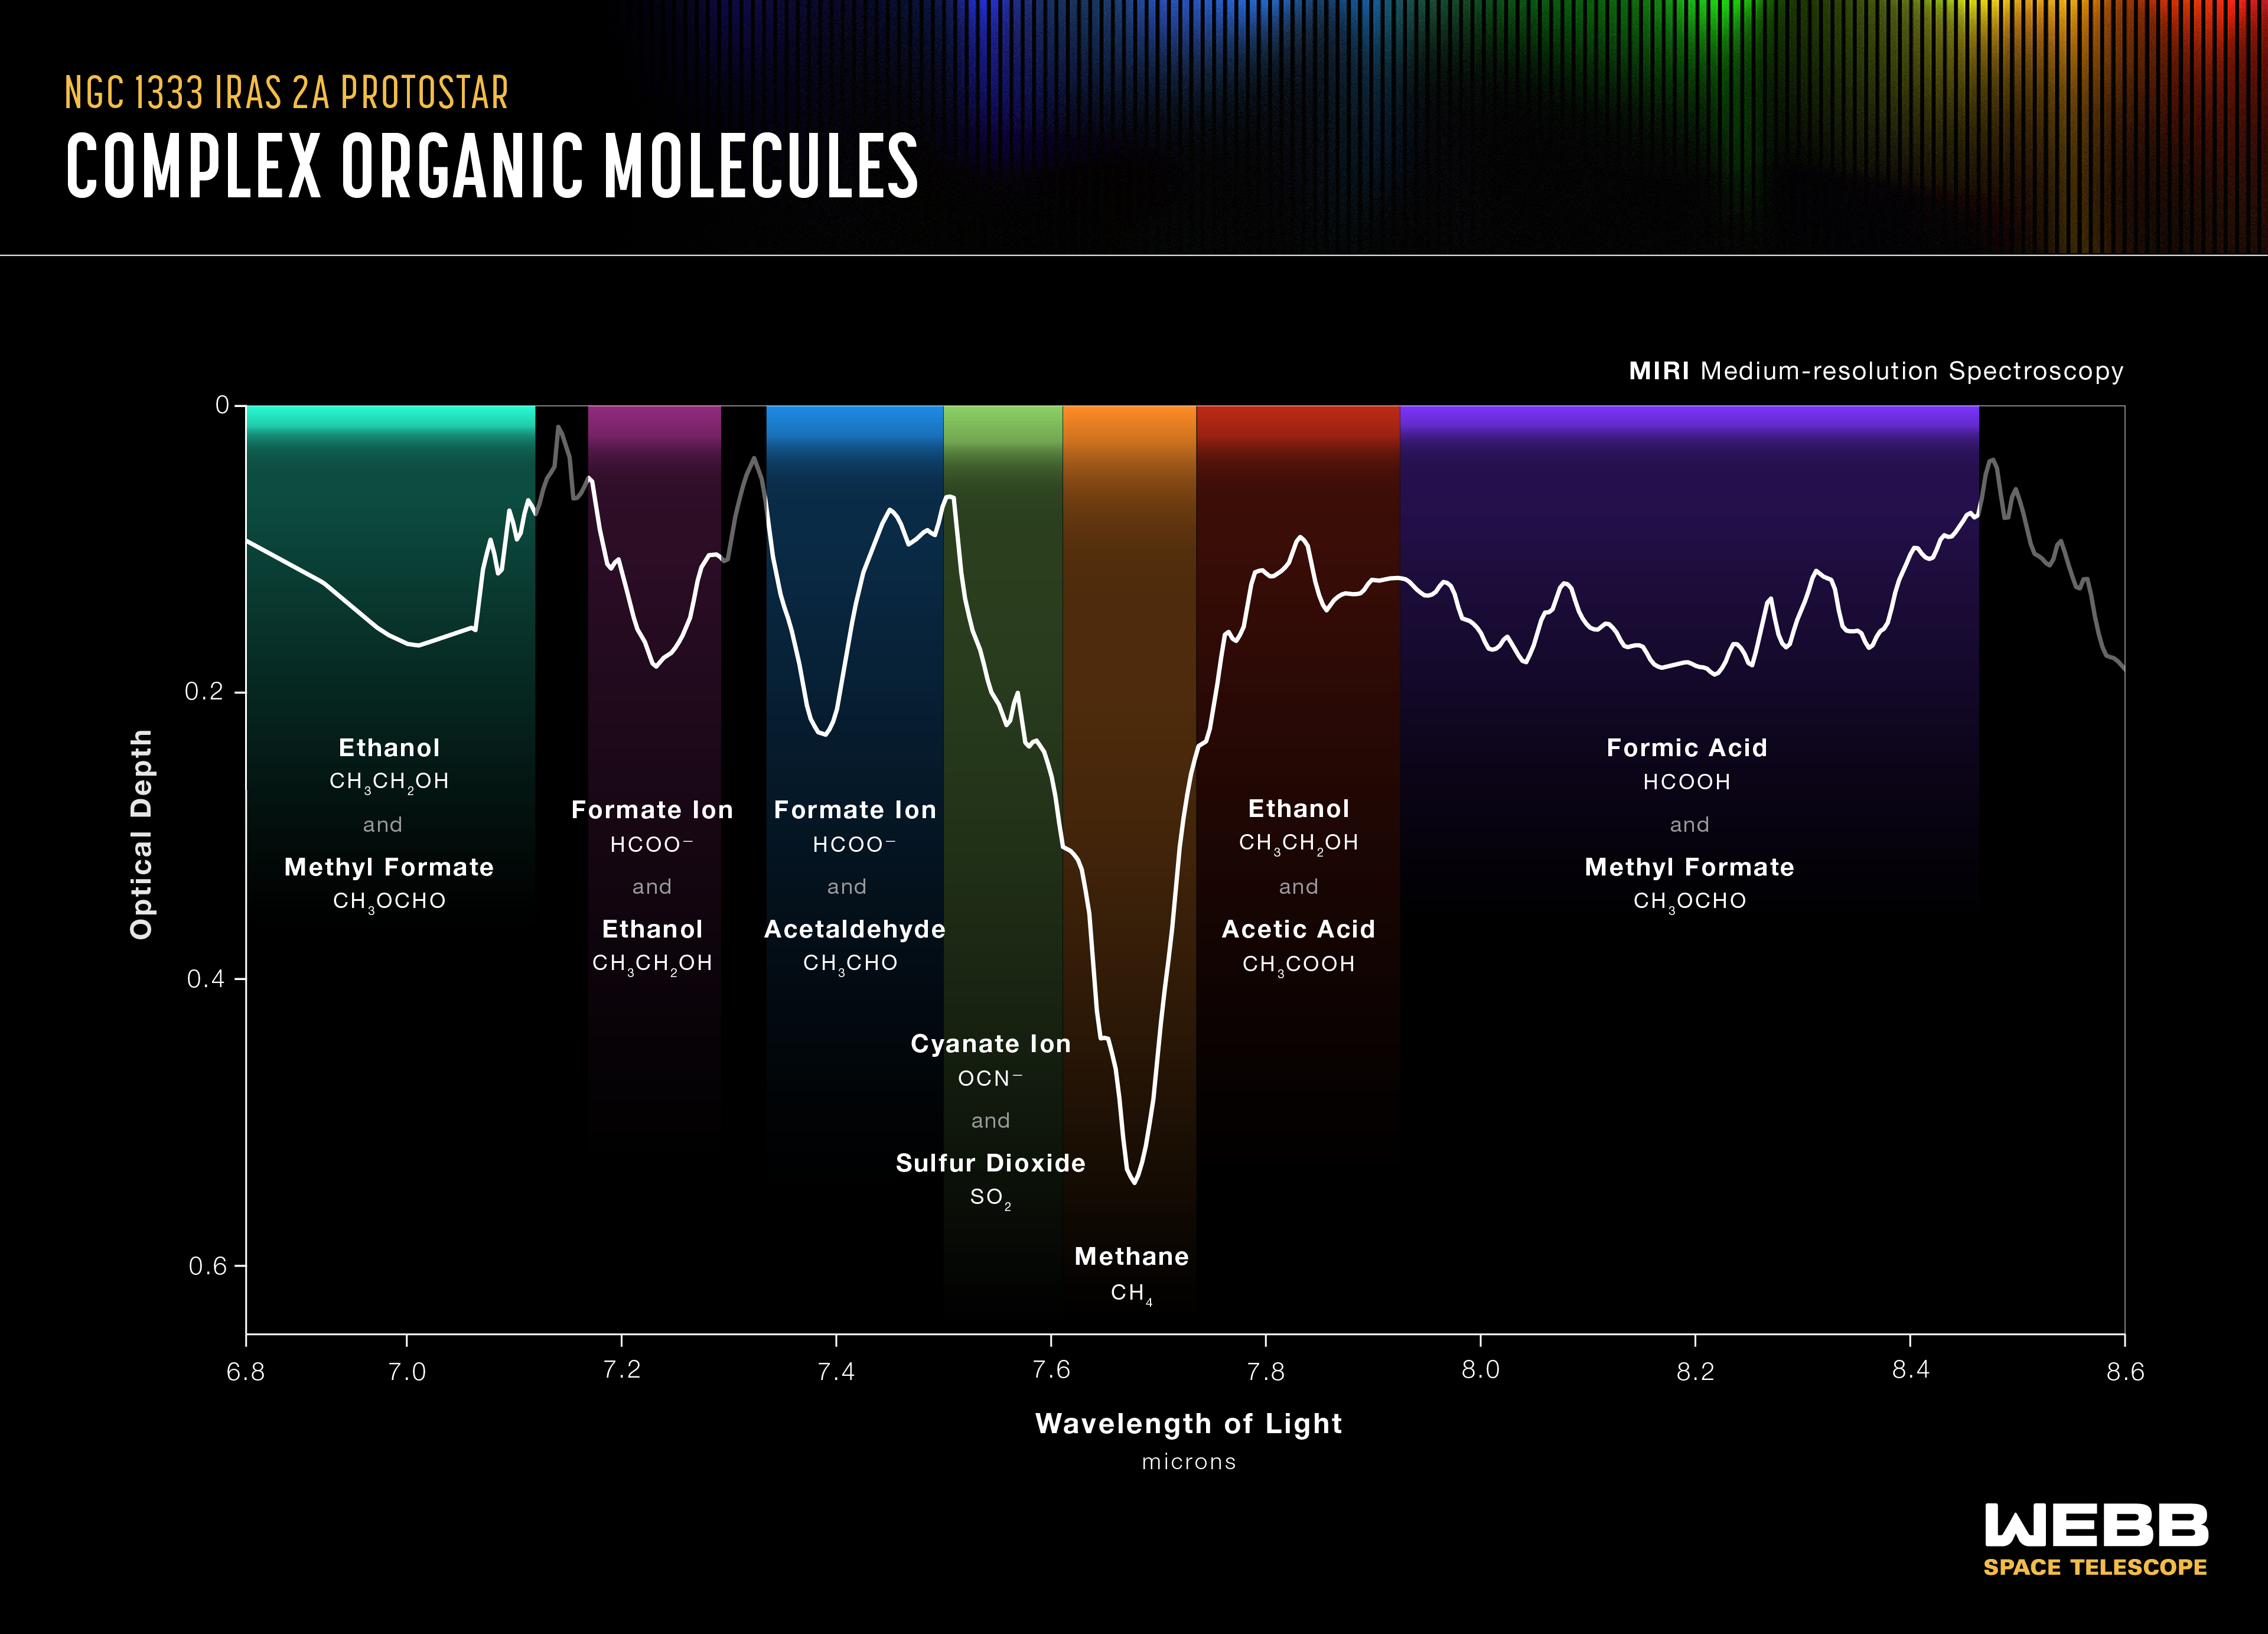

Complex Organic Molecules of NGC 1333 IRAS 2A Protostar (MIRI)

NASA’s James Webb Space Telescope's MIRI (Mid-Infrared Instrument) has identified a wealth of complex, carbon-containing (organic) molecules surrounding two protostars. This graphic shows the spectrum of one of the two protostars, IRAS 2A. It includes the fingerprints of acetaldehyde, ethanol, methyl formate, and likely acetic acid, in the solid phase. These and other molecules detected there by Webb represent key ingredients for making potentially habitable worlds.

Credit: Illustration: NASA, ESA, CSA, Leah Hustak (STScI)